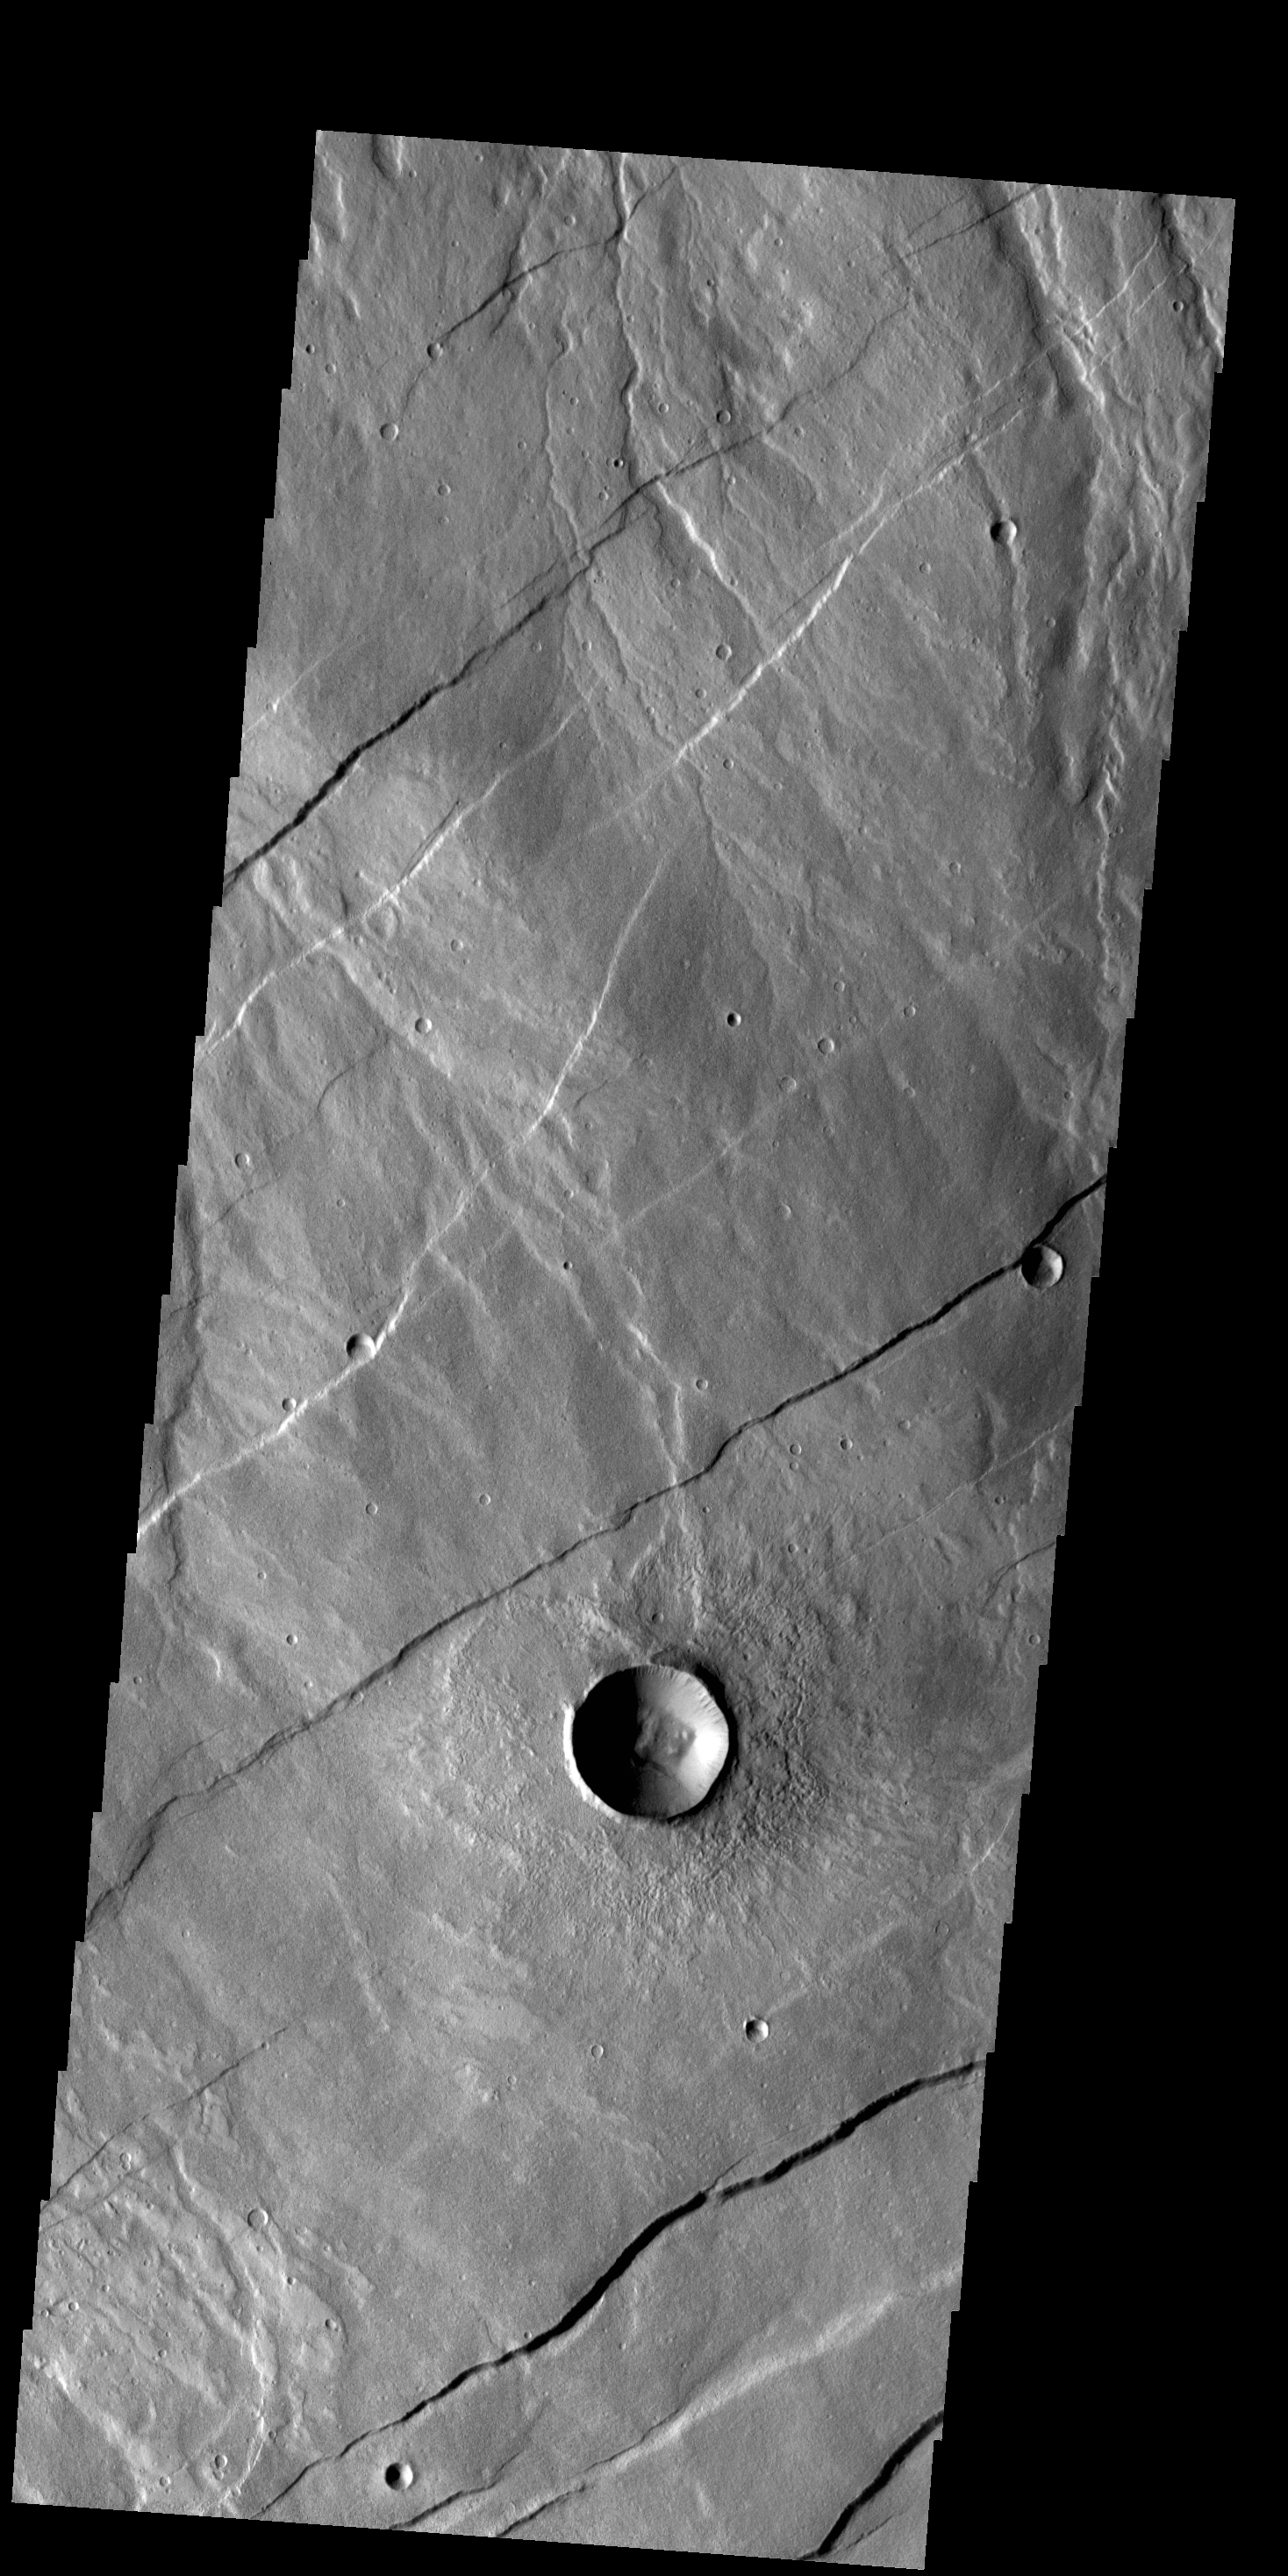

Alba Fossae

Today’s VIS image shows a portion of Alba Fossae, located on the northwestern margin of Alba Mons. Small channels are also visible.

Credit: NASA/JPL-Caltech/ASU